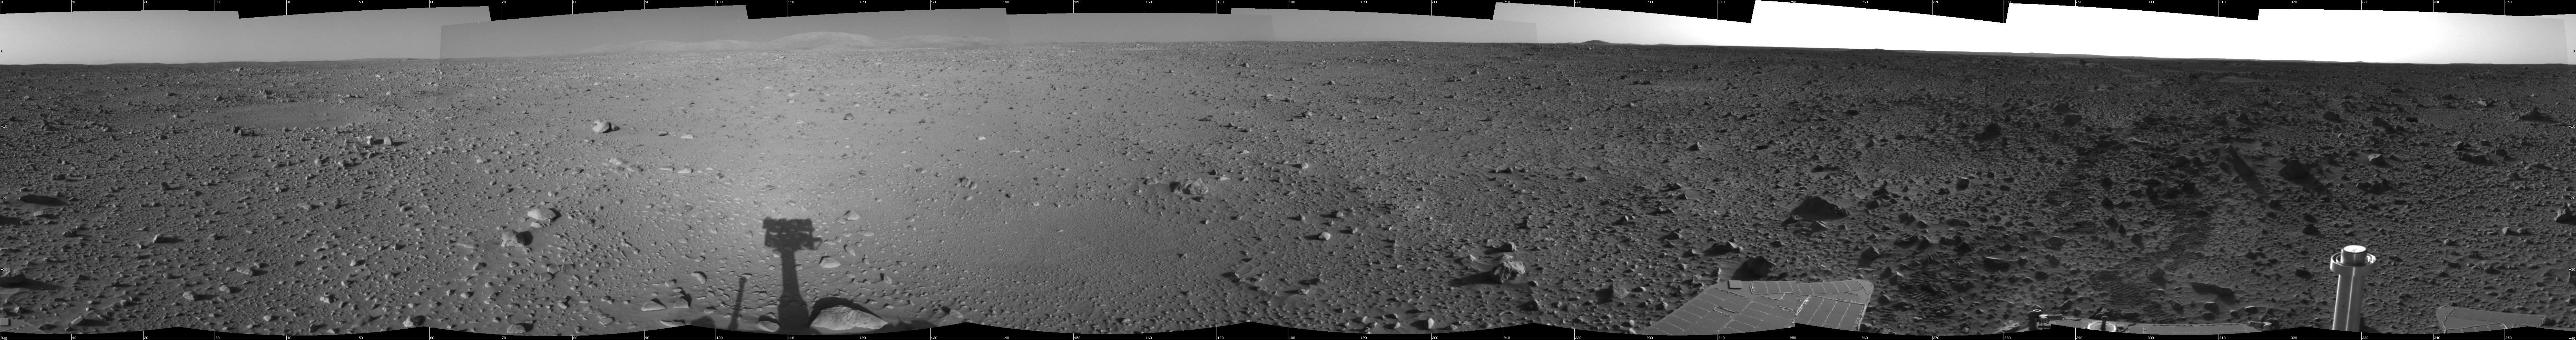

Spirit’s View on Sol 124

This cylindrical-projection view was created from navigation camera images that NASA’s Mars Exploration Rover Spirit acquired on sol 124 (May 9, 2004). It reveals Spirit’s view as it gets closer to the “Columbia Hills.”

Credit: NASA/JPL